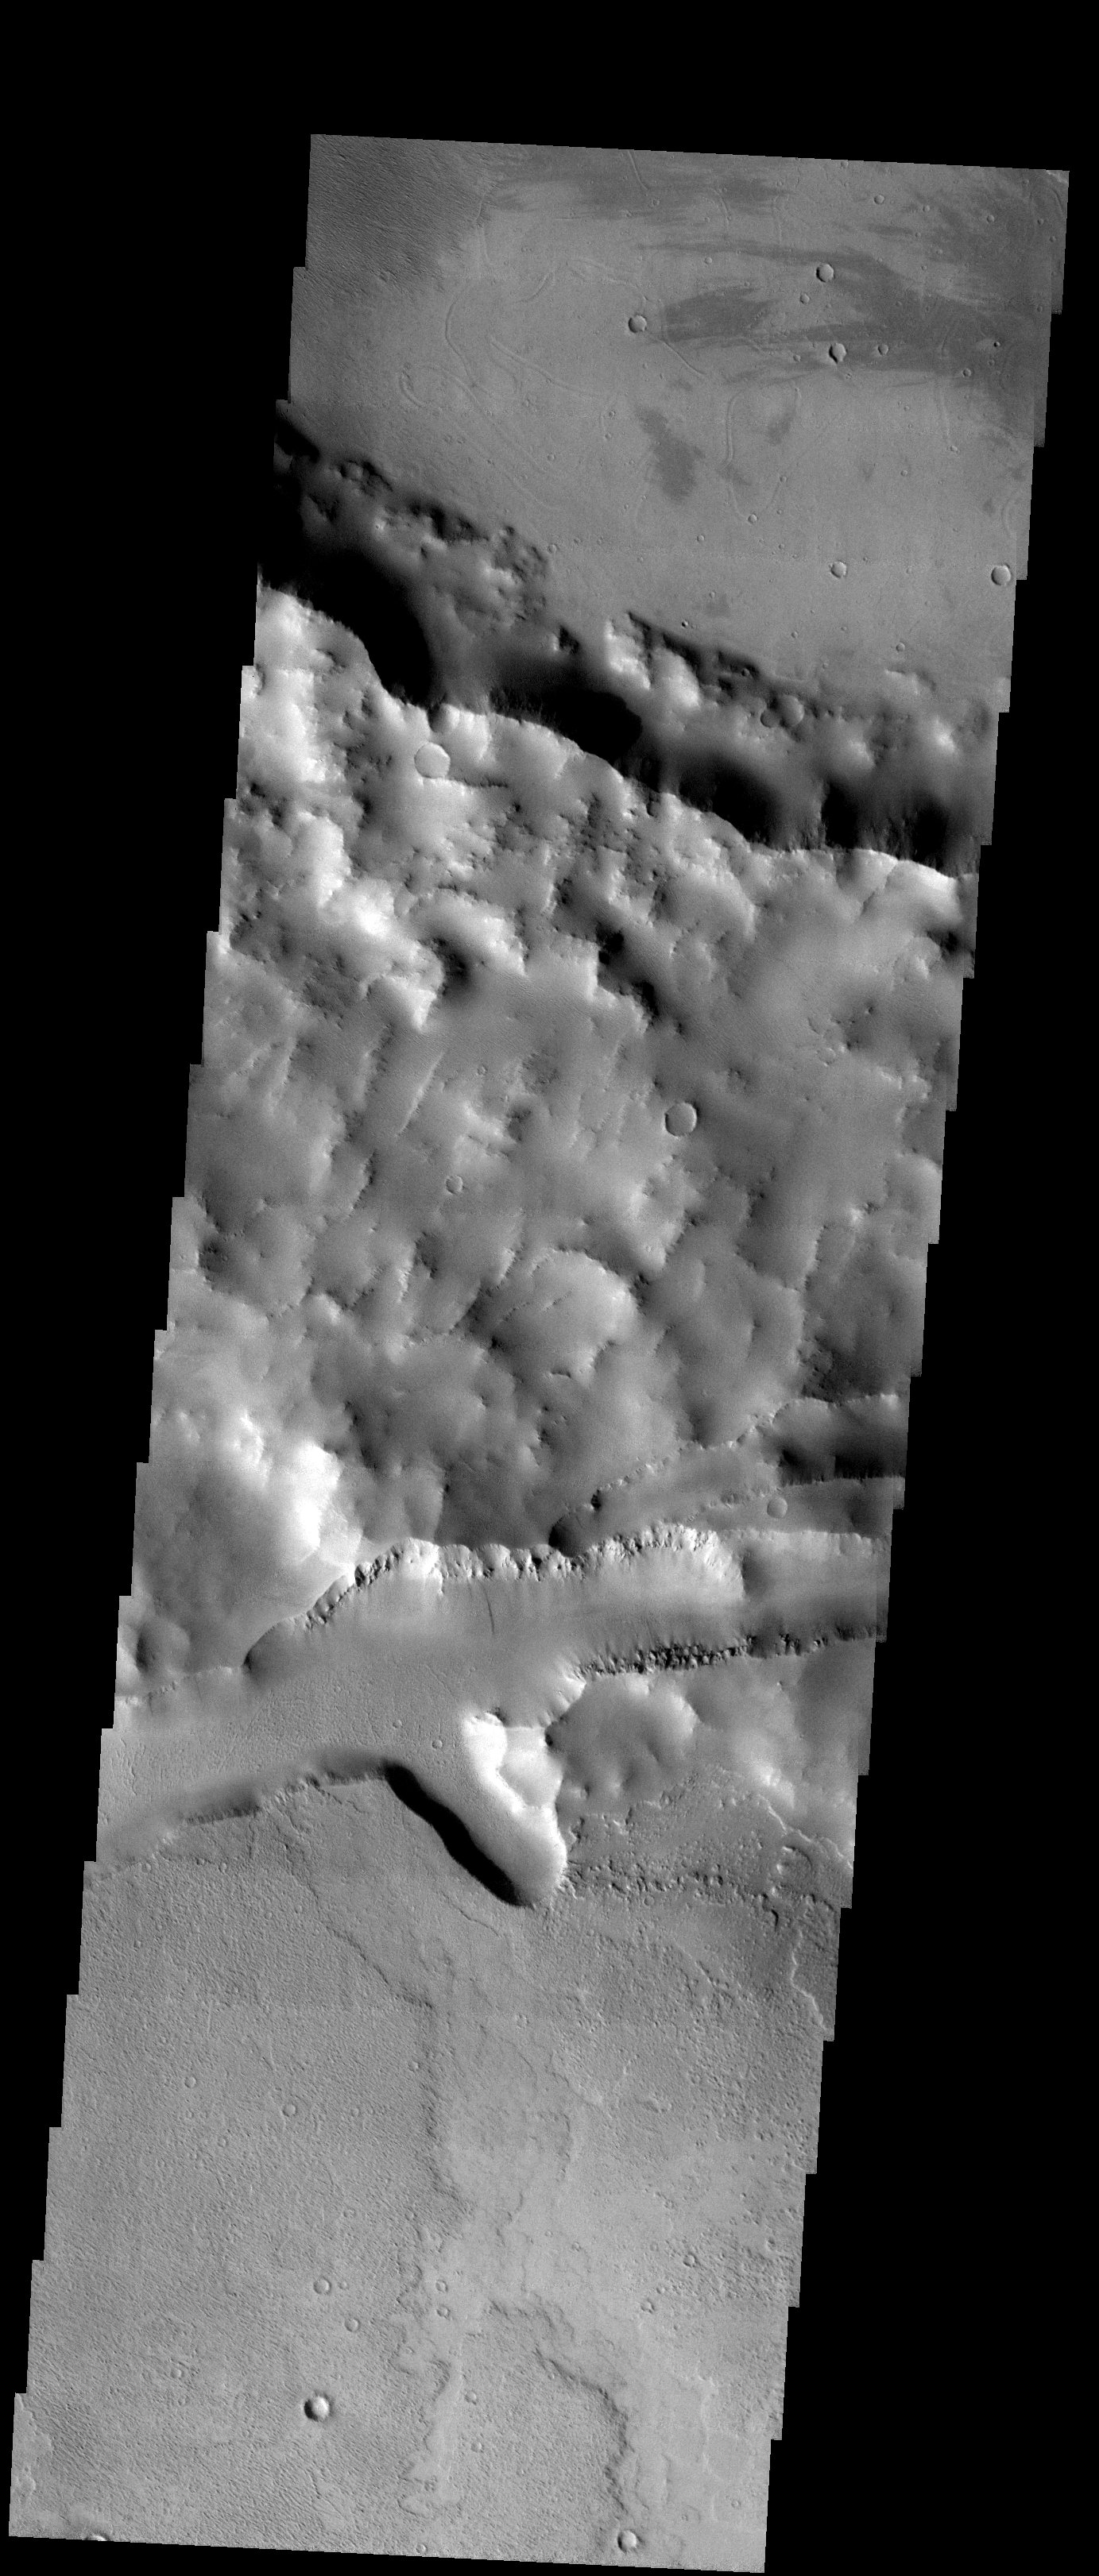

Cutting Craters

Released 12 November 2003

The rims of two old and degraded impact craters are intersected by a graben in this THEMIS image taken near Mangala Fossa. Yardangs and low-albedo wind streaks are observed at the top of the image as well as interesting small grooves on the crater floor. The origin of these enigmatic grooves may be the result of mud or lava and volatile interactions. Variable surface textures observed in the bottom crater floor are the result of different aged lava flows.

Image information: VIS instrument. Latitude -15.2, Longitude 219.2 East (140.8 West). 19 meter/pixel resolution.

Note: this THEMIS visual image has not been radiometrically nor geometrically calibrated for this preliminary release. An empirical correction has been performed to remove instrumental effects. A linear shift has been applied in the cross-track and down-track direction to approximate spacecraft and planetary motion. Fully calibrated and geometrically projected images will be released through the Planetary Data System in accordance with Project policies at a later time.

NASA’s Jet Propulsion Laboratory manages the 2001 Mars Odyssey mission for NASA’s Office of Space Science, Washington, D.C. The Thermal Emission Imaging System (THEMIS) was developed by Arizona State University, Tempe, in collaboration with Raytheon Santa Barbara Remote Sensing. The THEMIS investigation is led by Dr. Philip Christensen at Arizona State University. Lockheed Martin Astronautics, Denver, is the prime contractor for the Odyssey project, and developed and built the orbiter. Mission operations are conducted jointly from Lockheed Martin and from JPL, a division of the California Institute of Technology in Pasadena.

Credit: NASA/JPL/Arizona State University